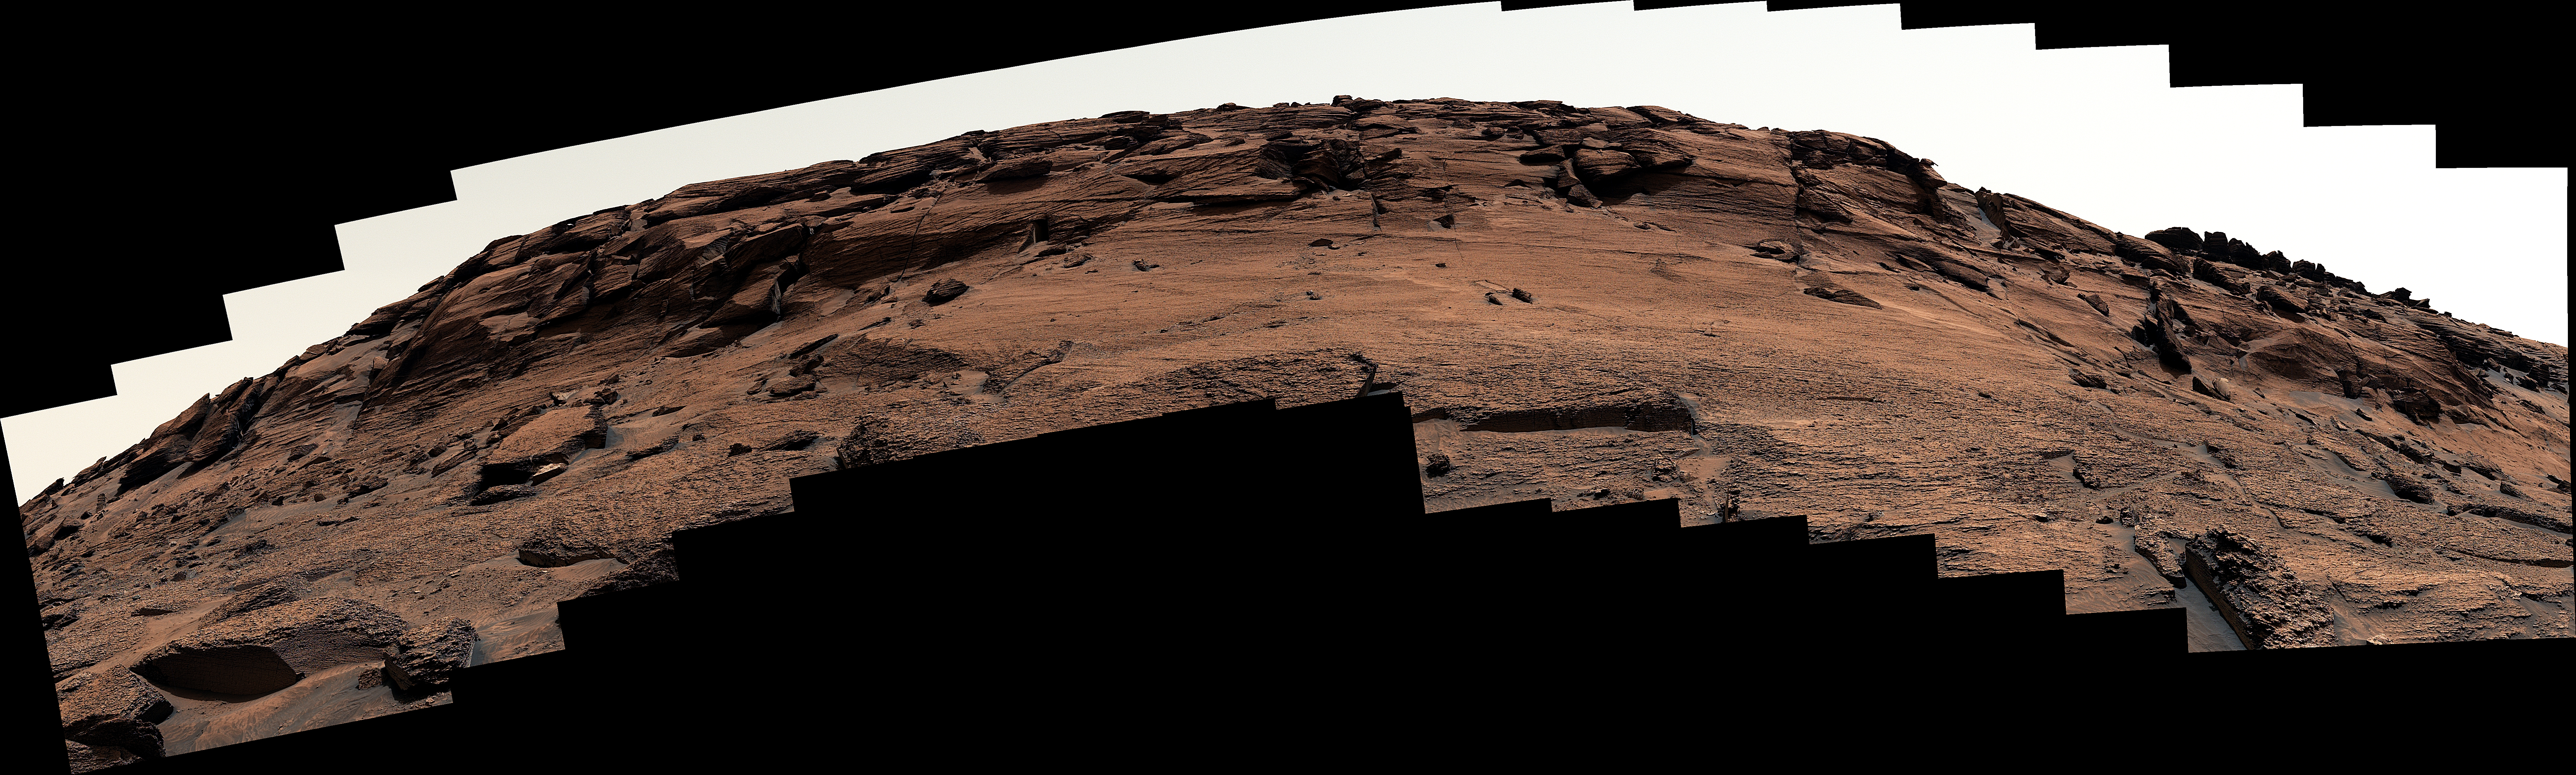

Door-Shaped Fracture Spotted by Curiosity at East Cliffs

Figure A

Figure B

Figure C

Figure D

NASA’s Curiosity Mars rover used its Mast Camera, or Mastcam, to capture this mound of rock nicknamed “East Cliffs” on May 7, 2022, the 3,466th Martian day, or sol, of the mission. The mound, on Mount Sharp, has a number of naturally occurring open fractures – including one roughly 12 inches (30 centimeters) tall and 16 inches (40 centimeters) wide, similar in size to a dog door. These kinds of open fractures are common in bedrock, both on Earth and on Mars.

Curiosity is currently investigating a region on Mount Sharp that may hold evidence of a major change from wetter to drier conditions in Mars’ early history.

The main panorama included here was stitched together using 113 images from Mastcam’s left lens. The image is processed to approximate the color and brightness of the scene as it would look to the human eye under normal daytime conditions on Earth.

Figure A is the same scene as the main panorama but captured using 114 images from the right lens and showing the top of the mound more thoroughly. The “door” has been circled in this image.

Figure B is the same right-lens view panorama as Figure A, but as a 3D anaglyph viewable with red-blue glasses.

Figure C is zoomed in on the “dog door”-shaped open fracture, as a 3D anaglyph.

Figure D is the same 3D anaglyph as Figure C, but with annotations indicating the approximate width, height, and depth of the open fracture.

Curiosity was built by NASA’s Jet Propulsion Laboratory in Southern California, which leads the mission on behalf of NASA’s Science Mission Directorate in Washington. Malin Space Science Systems in San Diego built and operates Mastcam.

Credit: NASA/JPL-Caltech/MSSS